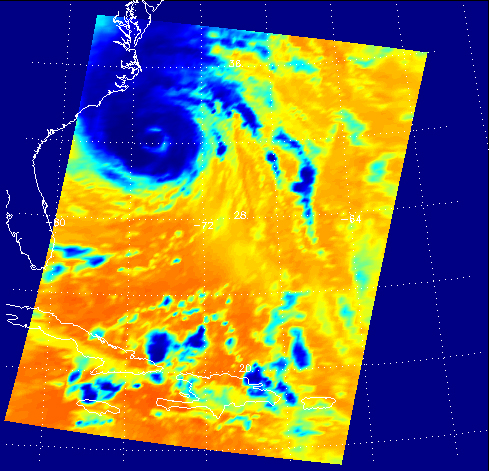

Hurricane Isabel

Figure 1: AIRS infrared channel 2333 (2616 cm-1)

Figure 2: Total Water Vapor retrieved from AIRS infrared and AMSU-A microwave data

September 18, 2003
These two false-color images show Hurricane Isabel viewed by the AIRS and AMSU-A instruments at 1:30 EDT in the morning of Thursday September 18, 2003. Isabel will be ashore within 12 hours, bringing widespread flooding and destructive winds. In figure 1 on the left, data retrieved by the AIRS infrared sensor shows the hurricane’s eye as the small ring of pale blue near the upper left corner of the image. The dark blue band around the eye shows the cold tops of hundreds of powerful thunderstorms. These storms are embedded in the 120 mile per hour winds swirling counterclockwise around Isabel’s eye. Cape Hatteras is the finger of land north-northwest of the eye. Isabel’s winds will soon push ashore a 4- to 8-foot high mound of ‘storm surge’ and accompanying high surf, leading to flooding of Cape Hatteras and other islands of North Carolina’s Outer Banks. Also seen in the image are several organized bands of cold, (blue) thunderstorm tops being pulled into the storm center. Other thunderstorm are forming north of the islands of Jamaica, Cuba, Hispaniola and Puerto Rico near the bottom of the picture.

Figure 2 shows the geographical distribution and total amount of atmospheric water vapor associated with Isabel as inferred by AIRS and AMSU-A. Very humid areas appear deep red and surround the storm’s eye in the ring of thunderstorms, as seen above. The enhancement of atmospheric water vapor in the storm is maintained by evaporation from the wind-churned sea surface. In turn, the water vapor powers the thunderstorms by condensing as rain and releasing the ocean’s warmth into the atmosphere to drive strong convection. This makes Isabel and other hurricanes ‘heat engines,’ converting ocean water’s warmth into atmospheric gales. Isabel is weakening as it move ashore and loses its supply of energy from warm water, but not before raining an expected 6-12 inch thick layer of its water over an area extending from South Carolina and New England to the midwest and southern Canada. Paler blue areas in the water vapor image show less humid heights of the atmosphere, which are associated with the colder thunderstorm tops seen in the infrared image.

About AIRS
The Atmospheric Infrared Sounder, AIRS, in conjunction with the Advanced Microwave Sounding Unit, AMSU, senses emitted infrared and microwave radiation from Earth to provide a three-dimensional look at Earth’s weather and climate. Working in tandem, the two instruments make simultaneous observations all the way down to Earth’s surface, even in the presence of heavy clouds. With more than 2,000 channels sensing different regions of the atmosphere, the system creates a global, three-dimensional map of atmospheric temperature and humidity, cloud amounts and heights, greenhouse gas concentrations, and many other atmospheric phenomena. Launched into Earth orbit in 2002, the AIRS and AMSU instruments fly onboard NASA’s Aqua spacecraft and are managed by NASA’s Jet Propulsion Laboratory in Pasadena, Calif., under contract to NASA. JPL is a division of the California Institute of Technology in Pasadena.

Credit: NASA/JPL